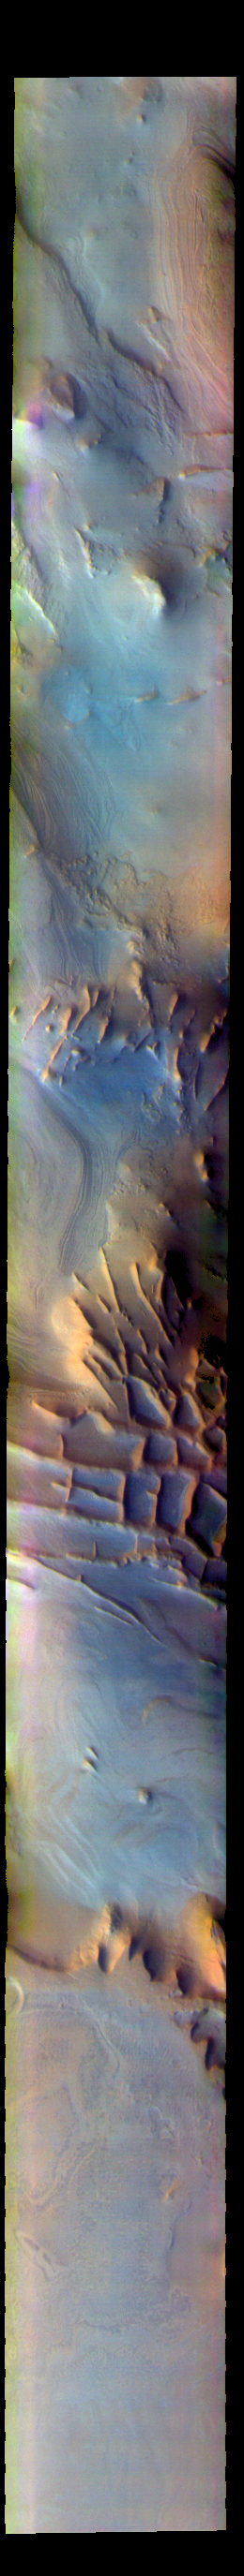

Angustus Labyrinthus – False Color

The THEMIS VIS camera contains 5 filters. The data from different filters can be combined in multiple ways to create a false color image. These false color images may reveal subtle variations of the surface not easily identified in a single band image. Today’s false color image shows part of Angustus Labyrinthus. Angustus Labyrinthus is a unique region near the south polar cap. In the center of this image squares formed by intersecting ridges are visible. The feature earned the informal name of the Inca City when it was discovered in Mariner 9 images in 1972.The linear ridges are believed to have formed by volcanic and tectonic forces, where magma filled fractures in the subsurface and then erosion revealed the magmatic material.

The THEMIS VIS camera is capable of capturing color images of the Martian surface using five different color filters. In this mode of operation, the spatial resolution and coverage of the image must be reduced to accommodate the additional data volume produced from using multiple filters. To make a color image, three of the five filter images (each in grayscale) are selected. Each is contrast enhanced and then converted to a red, green, or blue intensity image. These three images are then combined to produce a full color, single image. Because the THEMIS color filters don’t span the full range of colors seen by the human eye, a color THEMIS image does not represent true color. Also, because each single-filter image is contrast enhanced before inclusion in the three-color image, the apparent color variation of the scene is exaggerated. Nevertheless, the color variation that does appear is representative of some change in color, however subtle, in the actual scene. Note that the long edges of THEMIS color images typically contain color artifacts that do not represent surface variation.

Credit: NASA/JPL-Caltech/ASU